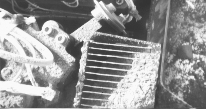

Delivery to the Wet Chemistry Laboratory

This portion of a picture acquired by NASA’s Phoenix Mars Lander’s Robotic Arm Camera documents the delivery of soil to one of four Wet Chemistry Laboratory (WCL) cells on the 30th Martian day, or sol, of the mission. Approximately one cubic centimeter of this soil was then introduced into the cell and mixed with water for chemical analysis. WCL is part of the Microscopy, Electrochemistry, and Conductivity Analyzer (MECA) instrument suite on board the Phoenix lander.

The Phoenix Mission is led by the University of Arizona, Tucson, on behalf of NASA. Project management of the mission is by NASA’s Jet Propulsion Laboratory, Pasadena, Calif. Spacecraft development is by Lockheed Martin Space Systems, Denver.

Photojournal Note: As planned, the Phoenix lander, which landed May 25, 2008 23:53 UTC, ended communications in November 2008, about six months after landing, when its solar panels ceased operating in the dark Martian winter.

Credit: NASA/JPL-Caltech/University of Arizona/Max Planck Institute